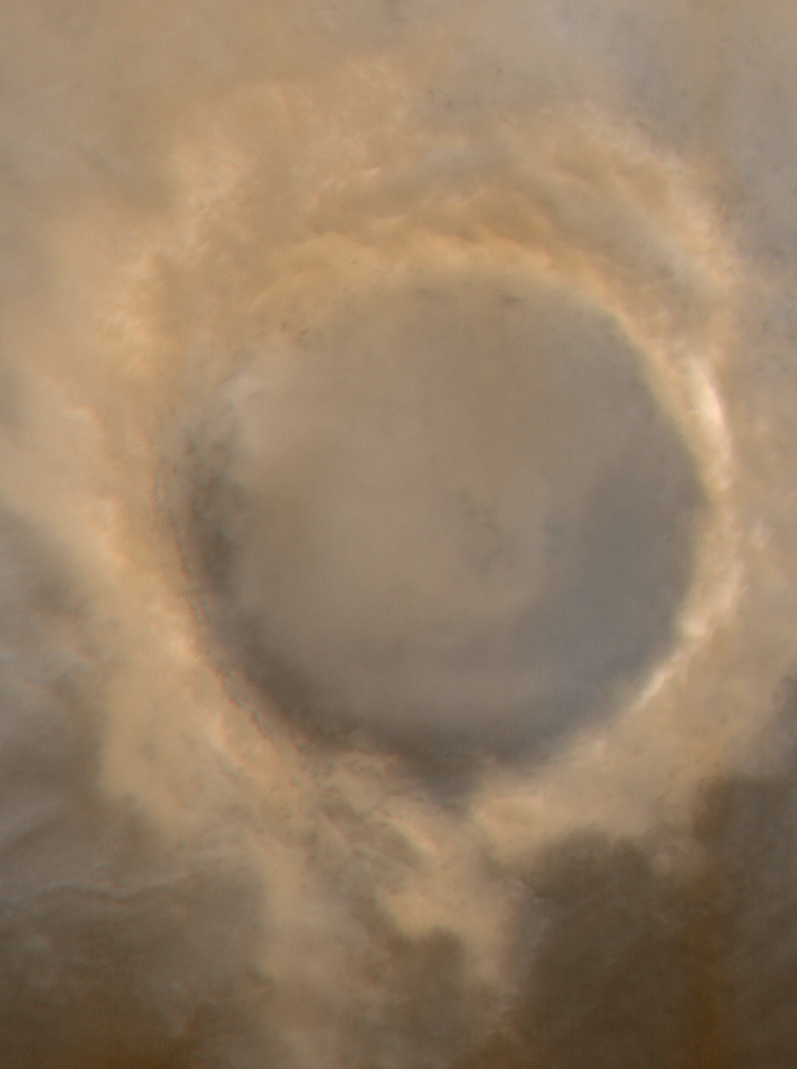

The Frosted Craters of Northern Spring and Southern Autumn – Lomonosov Crater

The Mars Global Surveyor Mars Orbiter Camera (MOC) wide angle system is used to monitor changes in martian weather and the seasonal coming and going of polar frost. These four wide angle pictures of craters in both the northern and southern middle and polar latitudes of Mars show examples of frost monitoring conducted by the MOC in recent months. It is spring in the northern hemisphere, and frost that accumulated during the most recent 6-month-long winter has been retreating since May. Examples of frost-rimmed craters include Lomonosov (top, left) and an unnamed crater farther north (top, right). The unnamed crater has a patch of frost on its floor that–based on how it looked during the 1970s Viking missions–is expected to persist through summer. It is autumn in the southern hemisphere, and frost was seen as early as August in some craters, such as Barnard (bottom, left); later the frost line moved farther north, and we began to see frost in Lowell Crater (bottom, right) in mid-October. For a view of what Lomonosov Crater looked like during northern winter, see “The Frosty Rims of Lomonosov Crater in Winter.”

This is a series of 4 images. Each image is a composite of two pictures obtained at the same time, a red wide angle view and a blue wide angle view. In each picture, north is toward the top and sunlight illuminates the scene from the upper left (for southern hemisphere) or lower left (for northern hemisphere).

Credit: NASA/JPL/MSSS